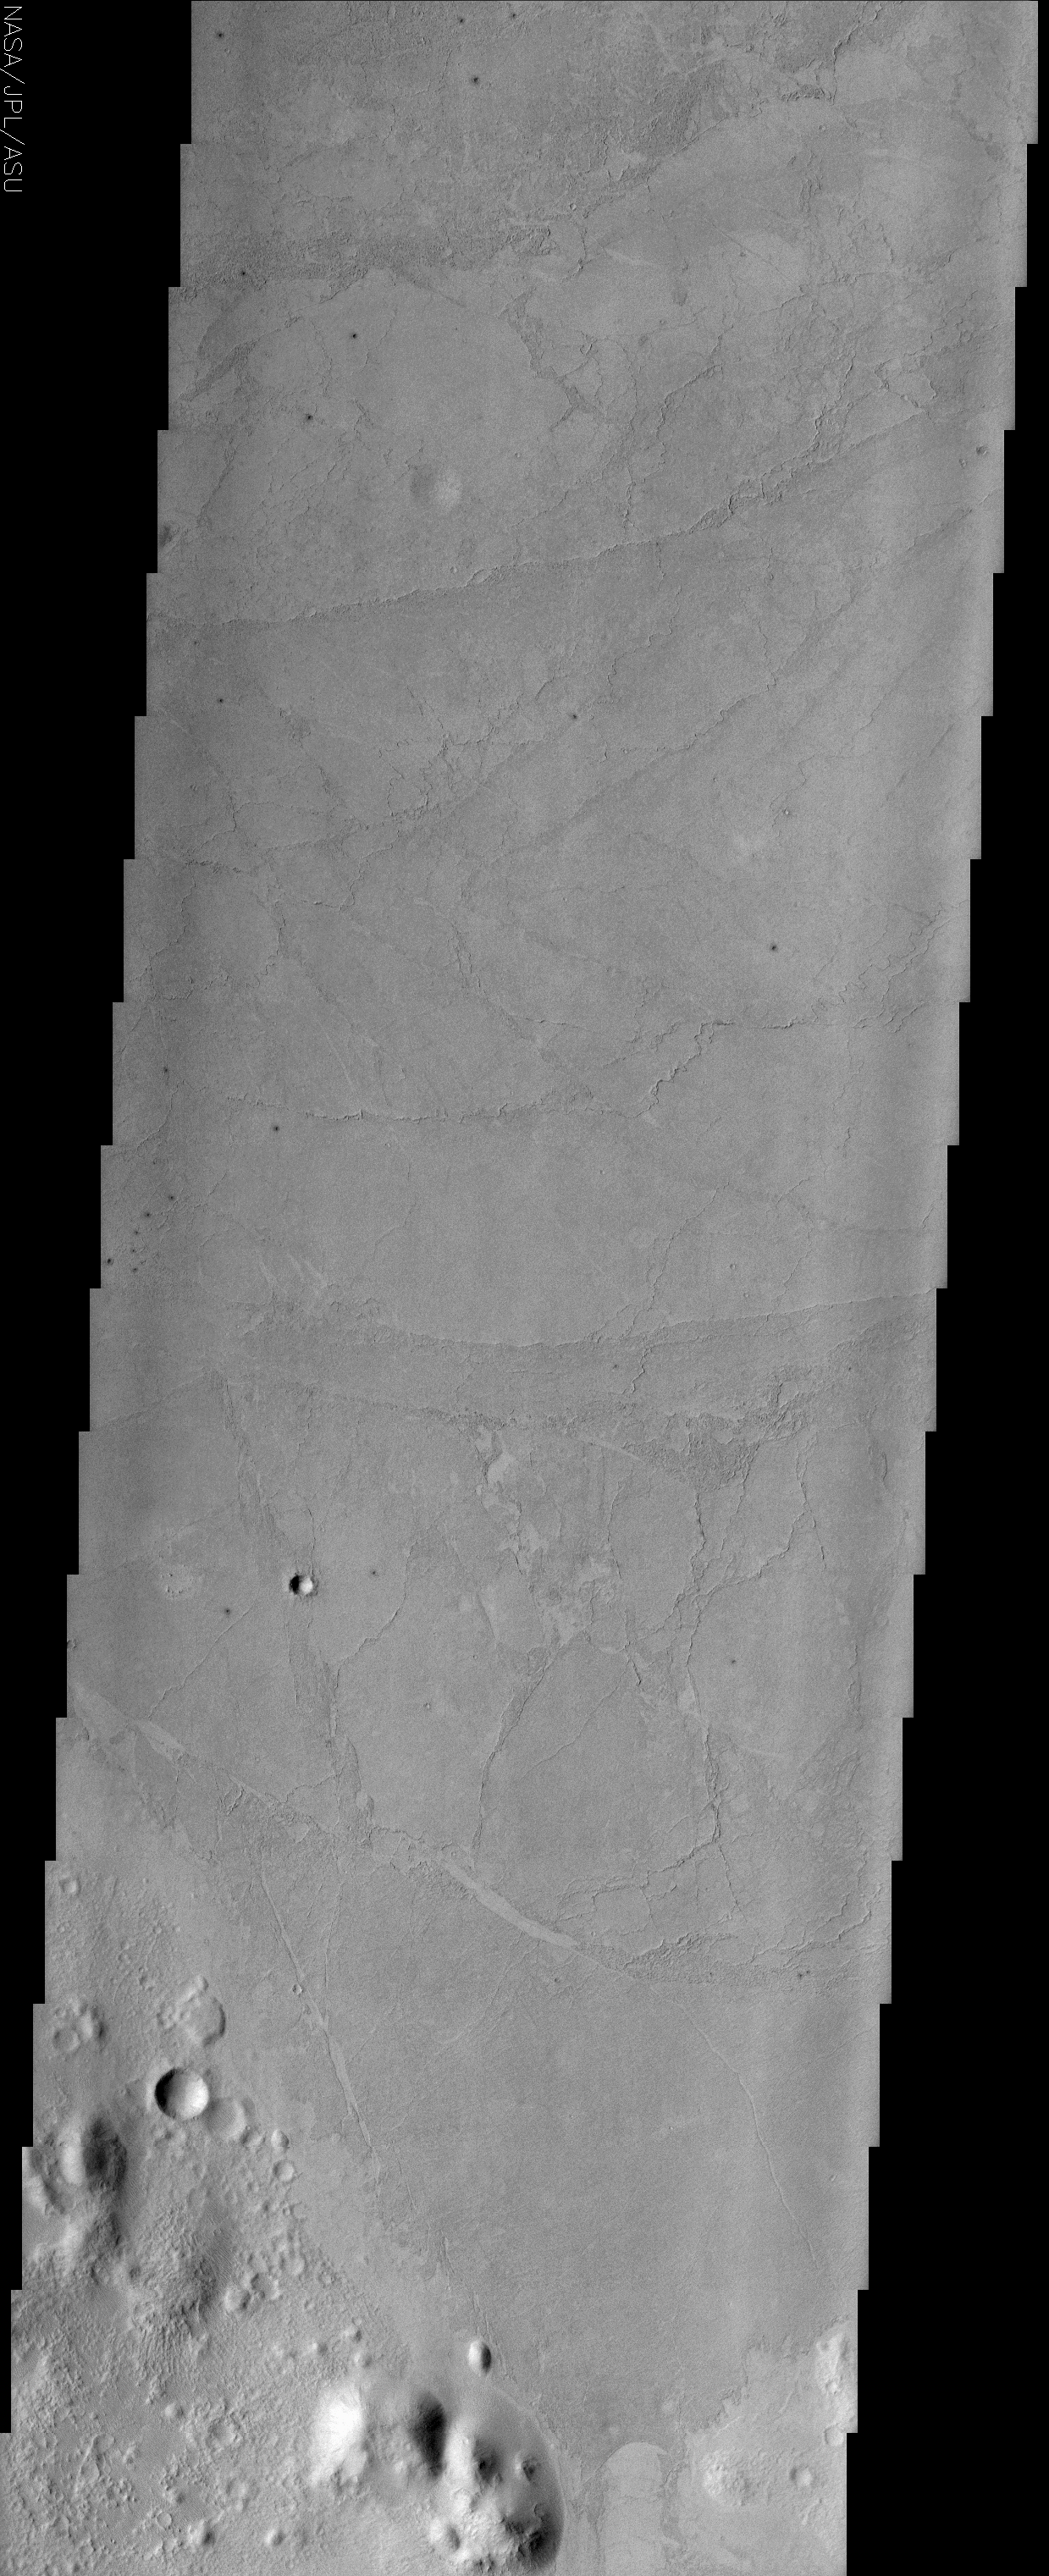

Enigmatic Terrain of Elysium Planitia

(Released 1 August 2002)
The lowland plains of Elysium Planitia contains a terrain that puzzles Mars scientists. The most intriguing and debatable landforms in the region are the plates and ridges seen through out most of this image. The plates can be up to 7 km diameter and appear to have been rafted apart. The plates can be “jigsaw fitted” back in place. Various investigators have attributed the morphology of the plains material located on the floor of the Elysium basin to a wide range of geologic processes/landforms. Some researchers think that the plains are composed of low-viscosity flood lavas, while others argue for a fluvial origin (dried remnants of hyperconcentrated floods or mudflows). The plains surface exhibits a “crusty” appearance that some researchers have attributed to crusted over flood lavas and pressure ridges. However, dried mudflows can exhibit the same type of texture. The debate continues. Numerous small dark haloed craters and a buried 1 km diameter crater can also be seen in the upper third of the image. Near the bottom of the image older cratered highlands and plains are visible as are the margins of the younger platy material.

Credit: NASA/JPL/Arizona State University